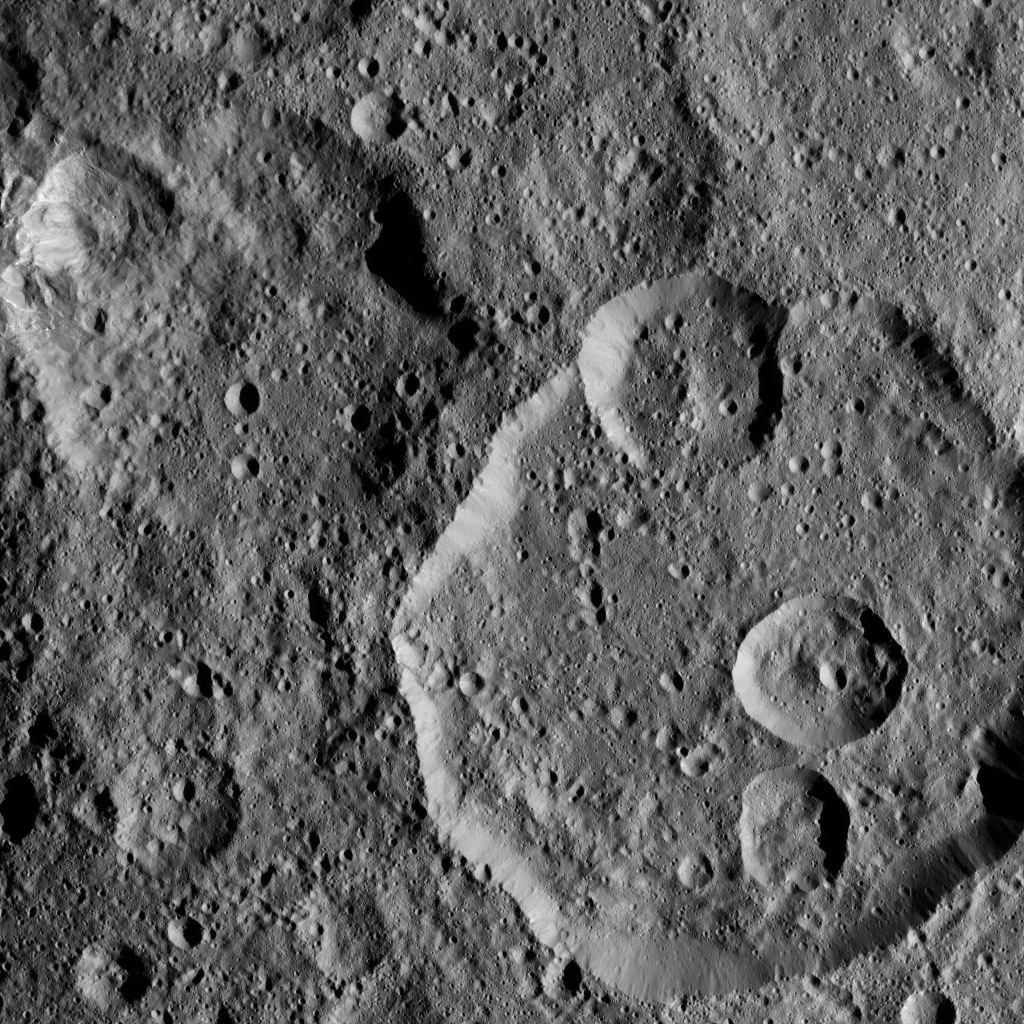

Dawn XMO2 Image 28

Meanderi Crater on Ceres is seen at lower right in this image from NASA’s Dawn spacecraft. Meanderi — named for the Ngaing goddess (New Guinea) of taro, sugar cane and other foods — hosts several medium-sized craters within its walls.

Meanderi measures 64 miles (103 kilometers) in diameter. The crater is centered at 41 degrees south, 194 degrees east. A closer view of the crater can be seen in PIA20673.

Dawn took this image on Oct. 26, 2016, during its second extended-mission science orbit (XMO2), from a distance of about 920 miles (1,480 kilometers) above the surface of Ceres. The image resolution is about 460 feet (140 meters) per pixel.

Dawn’s mission is managed by JPL for NASA’s Science Mission Directorate in Washington. Dawn is a project of the directorate’s Discovery Program, managed by NASA’s Marshall Space Flight Center in Huntsville, Alabama. UCLA is responsible for overall Dawn mission science. Orbital ATK, Inc., in Dulles, Virginia, designed and built the spacecraft. The German Aerospace Center, the Max Planck Institute for Solar System Research, the Italian Space Agency and the Italian National Astrophysical Institute are international partners on the mission team.

Credit: NASA/JPL-Caltech/UCLA/MPS/DLR/IDA